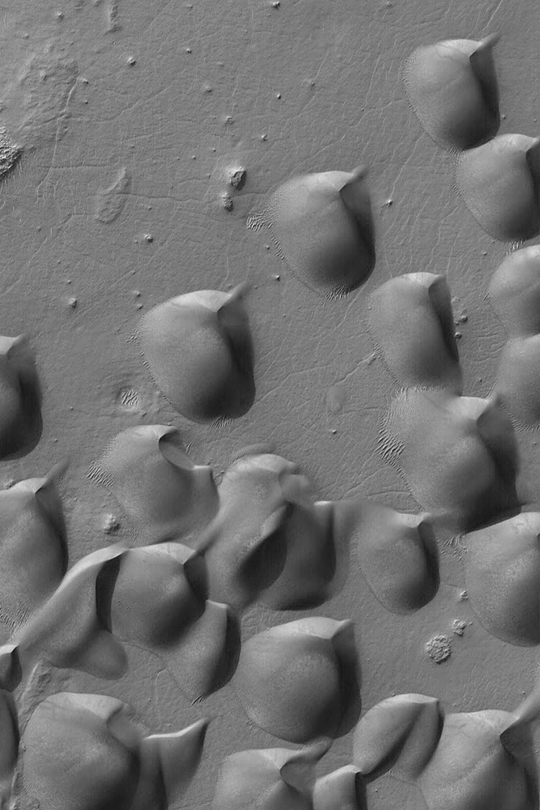

Wirtz Crater Dune Field

This picture of sand dunes in Wirtz Crater was obtained by the Mars Global Surveyor (MGS) Mars Orbiter Camera (MOC) in early October 2002. The shape of the dunes indicates that wind has been transporting the sand from the southwest toward the northeast (lower left toward upper right). The picture covers an area about 3 km (1.9 mi) wide and is located near 48.6°S, 25.5°W. Sunlight illuminates the scene from the upper left.

Credit: NASA/JPL/Malin Space Science Systems